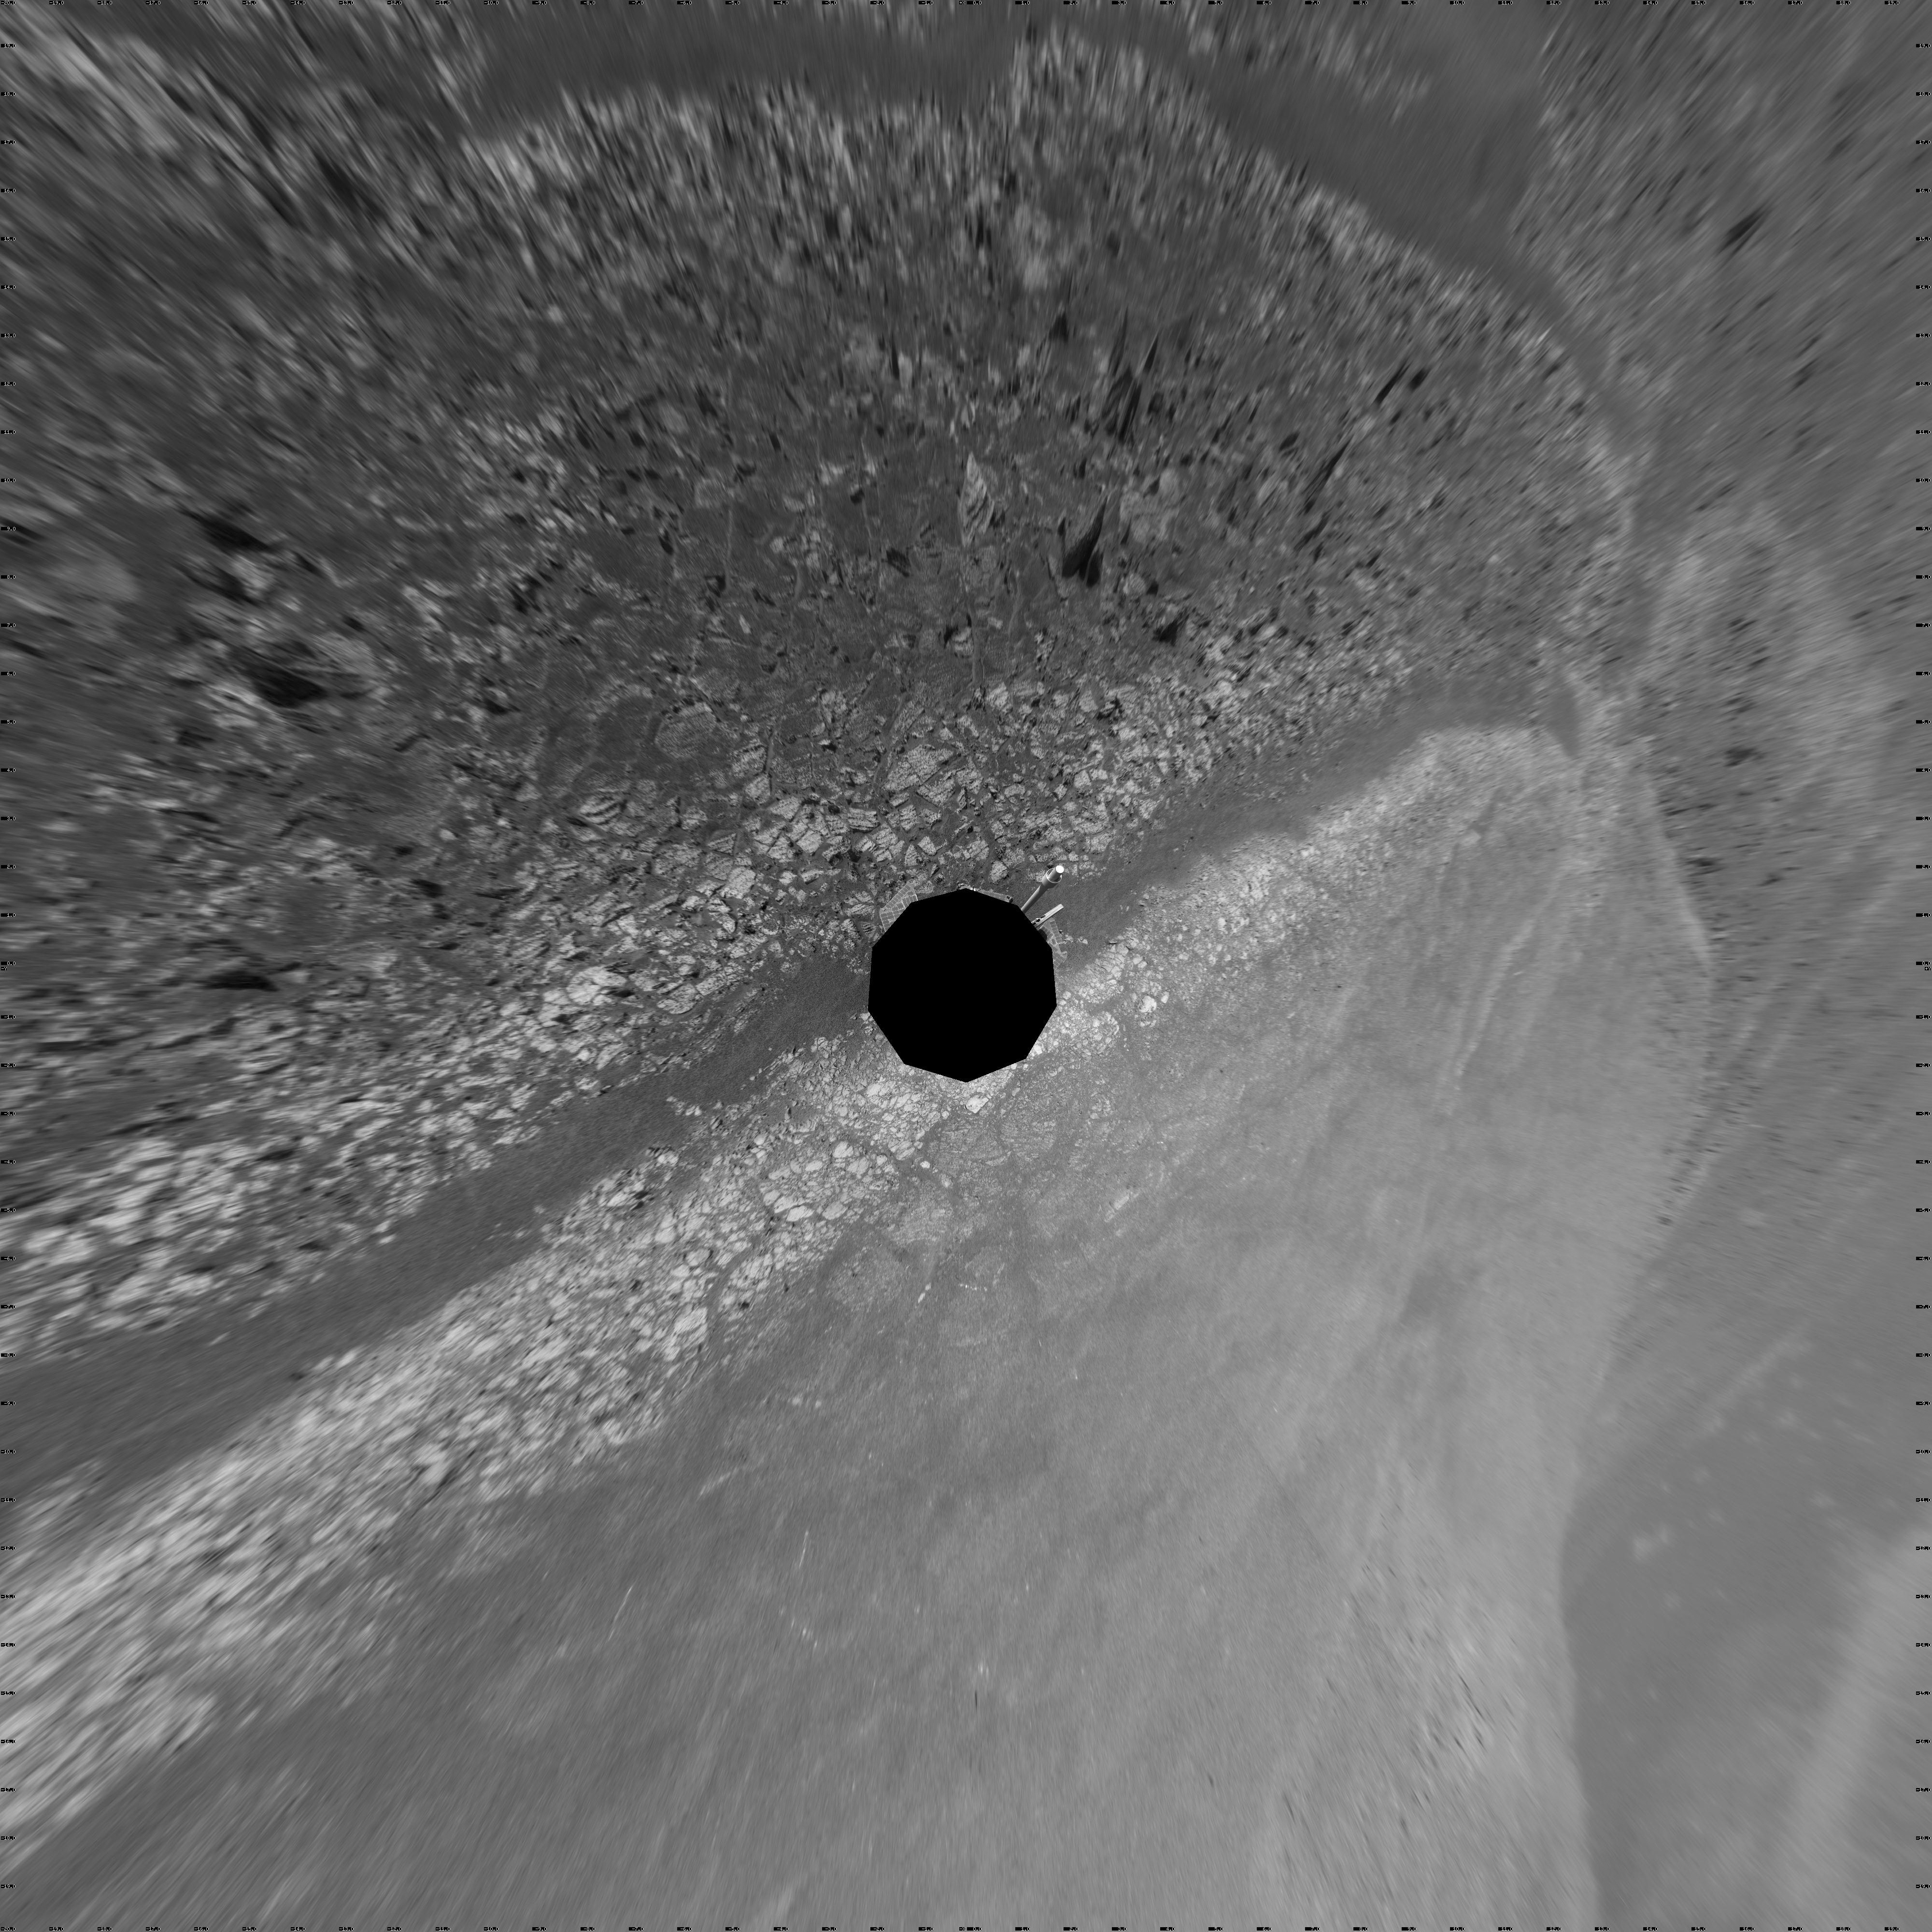

Opportunity’s Surroundings on 3,000th Sol, Vertical Projection

This 360-degree scene assembled from images taken by the navigation camera on NASA’s Mars Exporation Rover Opportunity shows terrain surrounding the position where the rover spent its 3,000th Martian day, or sol, working on Mars (July 2, 2012).

The scene is presented as a vertical projection in this image, with north at the top.

Opportunity completed its 90-sol prime mission in April 2004. It has continued to explore the Meridiani Planum region of Mars for more than eight years of bonus extended missions.

The Sol 3000 site is near the northern tip of the Cape York segment of the western rim of Endeavour Crater. Bright toned material lines the perimeter of Cape York.

The component images of this scene were taken during sols 2989 through 2991. Opportunity arrived at this location on Sol 2989 (June 20, 2012) with a drive bringing the mission’s total driving distance as of Sol 3000 to 21.432 miles (34,492 meters). It departed with an eastward drive of about 105 feet (32 meters) on Sol 3008 (July 10, 2012).

Credit: NASA/JPL-Caltech